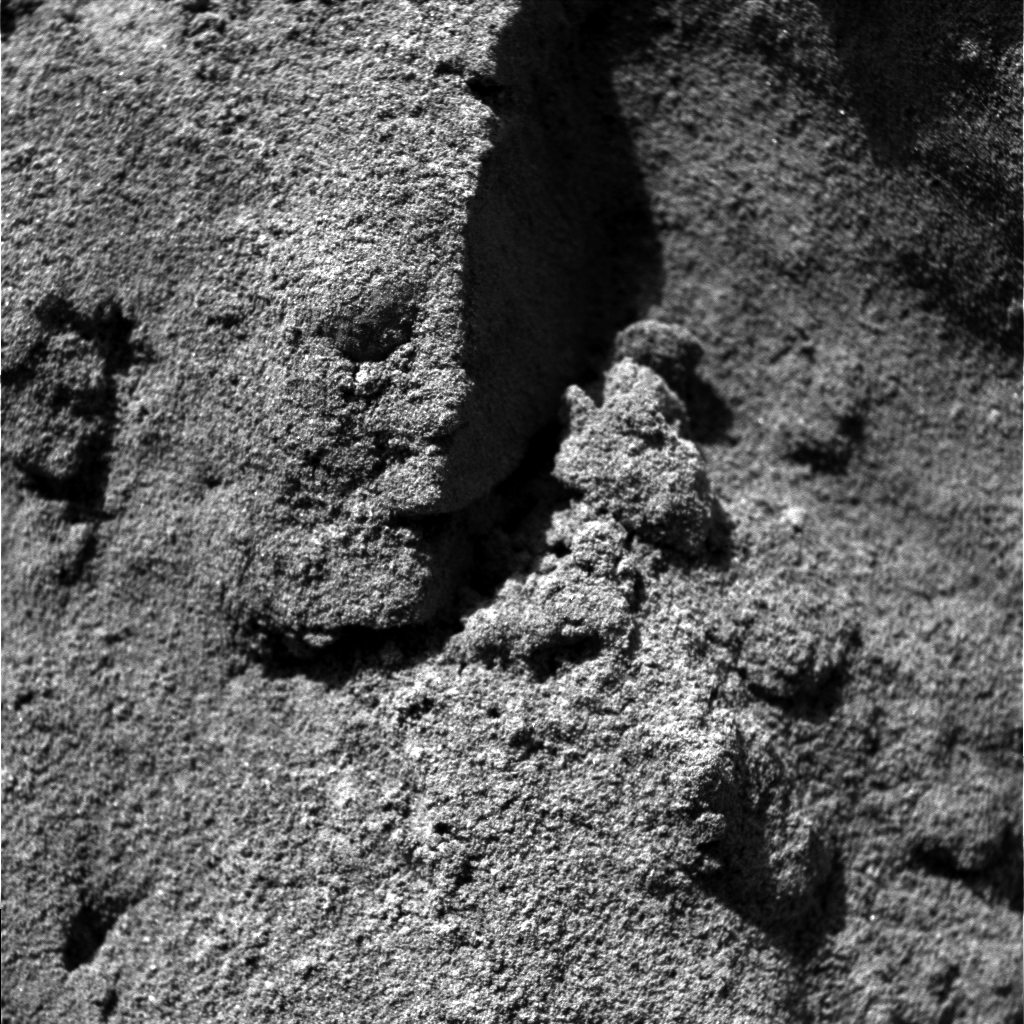

“Stucco” Walls-2

This image, taken by the microscopic imager, an instrument located on the Mars Exploration Rover Opportunity ‘s instrument deployment device, or “arm,” shows the partial “clodding” or cementation of the sand-sized grains within the trench wall. The area in this image measures approximately 3 centimeters (1.2 inches) across and makes up half of the projected “Stucco Walls” image.

Credit: NASA/JPL/USGS